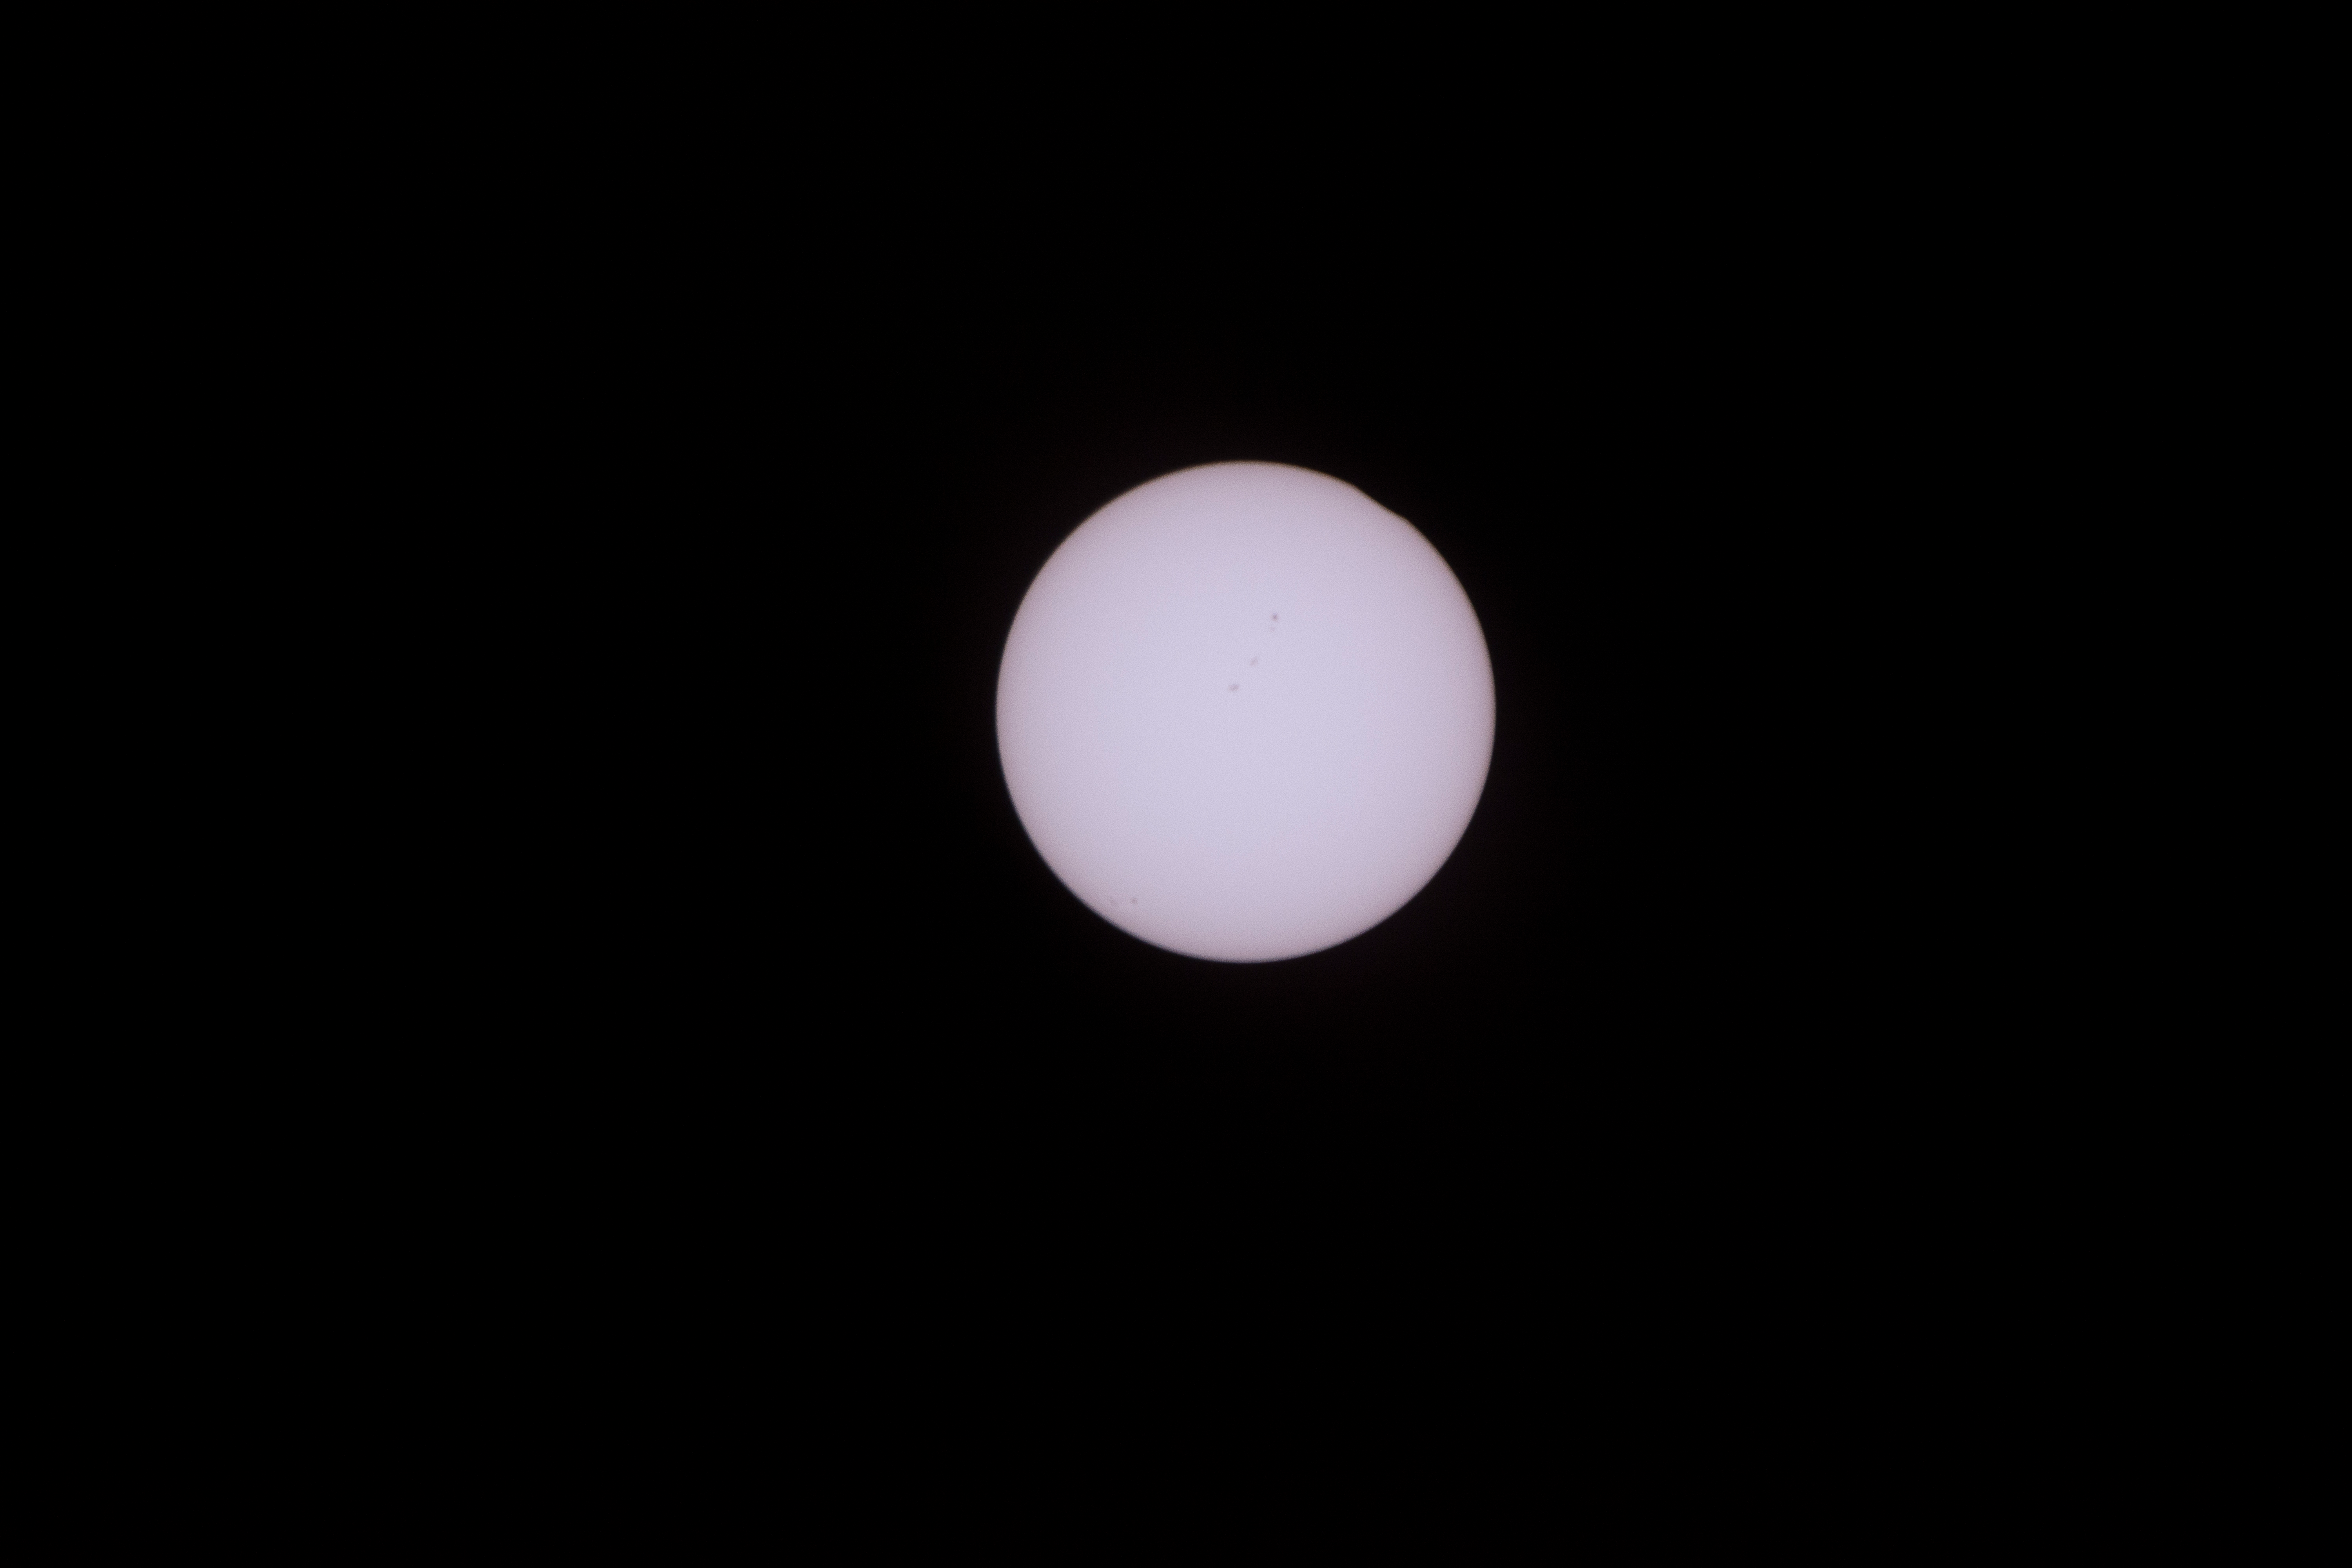

2017 Total Solar Eclipse

The Moon is seen passing in front of the Sun during a total solar eclipse on Monday, August 21, 2017 from onboard a NASA Gulfstream III aircraft flying 25,000 feet above the Oregon coast. A total solar eclipse swept across a narrow portion of the contiguous United States from Lincoln Beach, Oregon to Charleston, South Carolina. A partial solar eclipse was visible across the entire North American continent along with parts of South America, Africa, and Europe.

Credit: NASA/Carla Thomas